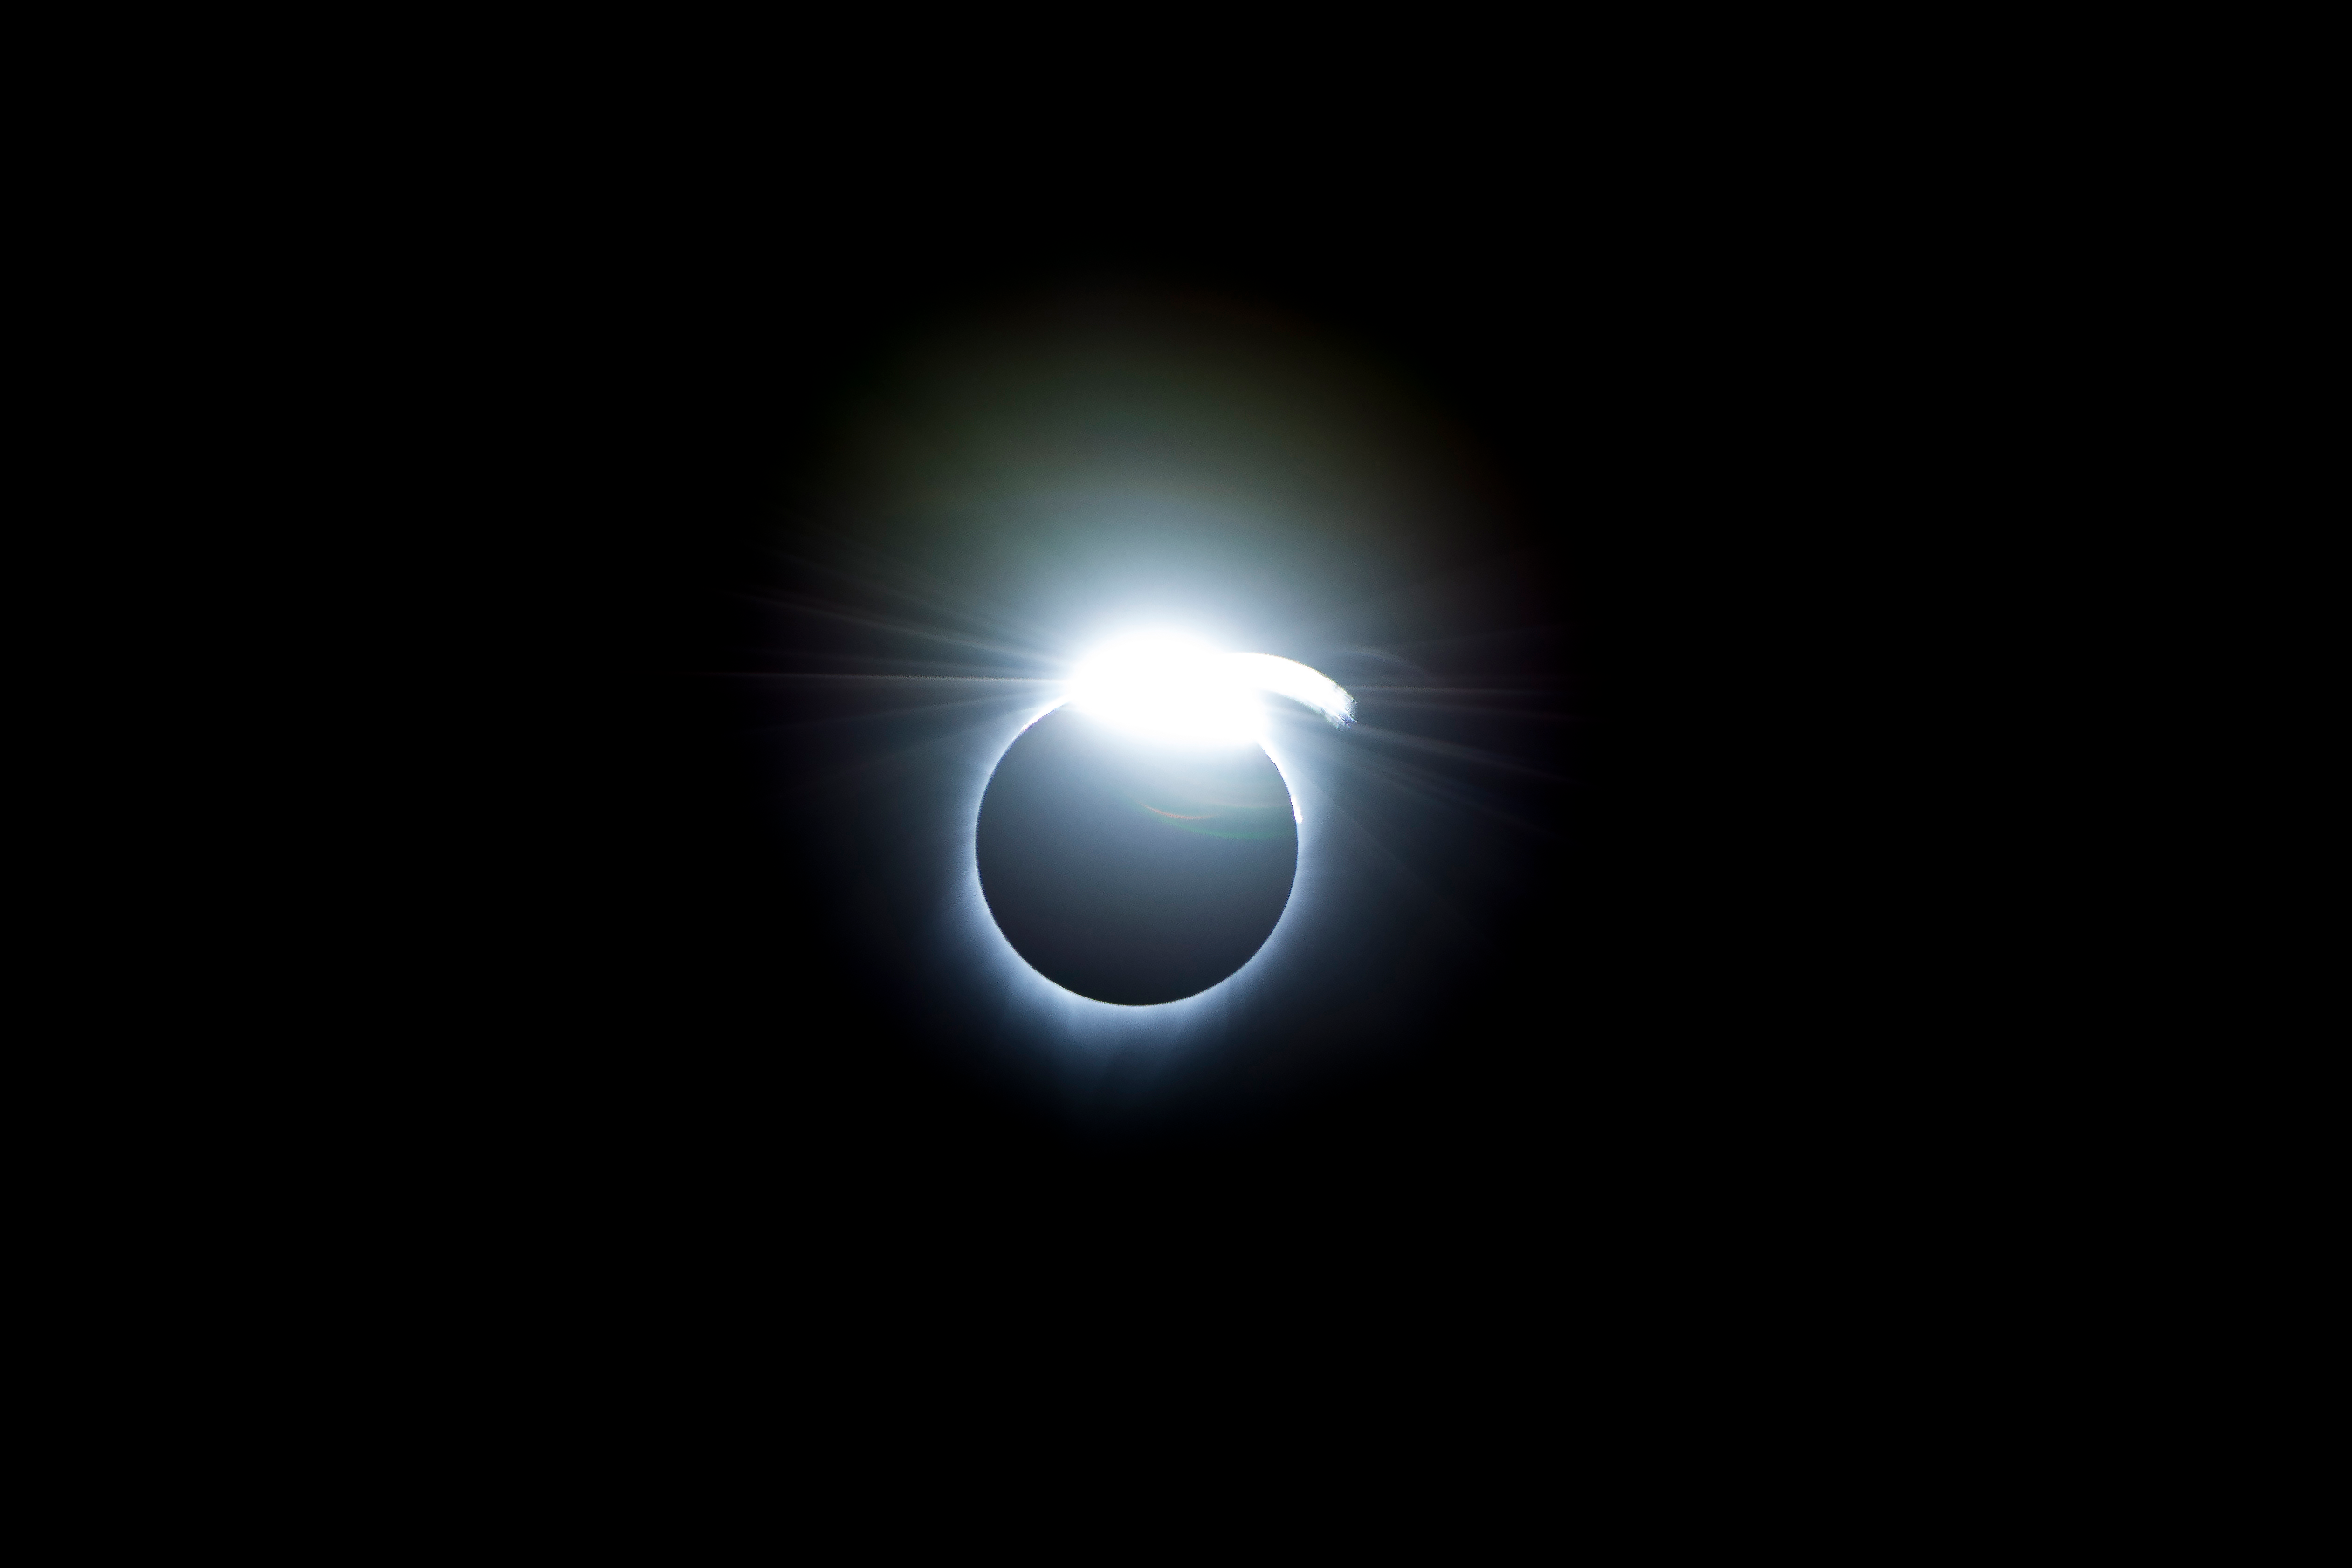

2017 Total Solar Eclipse

The diamond-ring effect occurred at the beginning and end of totality during a total solar eclipse. As the last bits of sunlight pass through the valleys on the moon's limb, and the faint corona around the sun is just becoming visible, it looks like a ring with glittering diamonds on it.

Credit: NASA/Carla Thomas